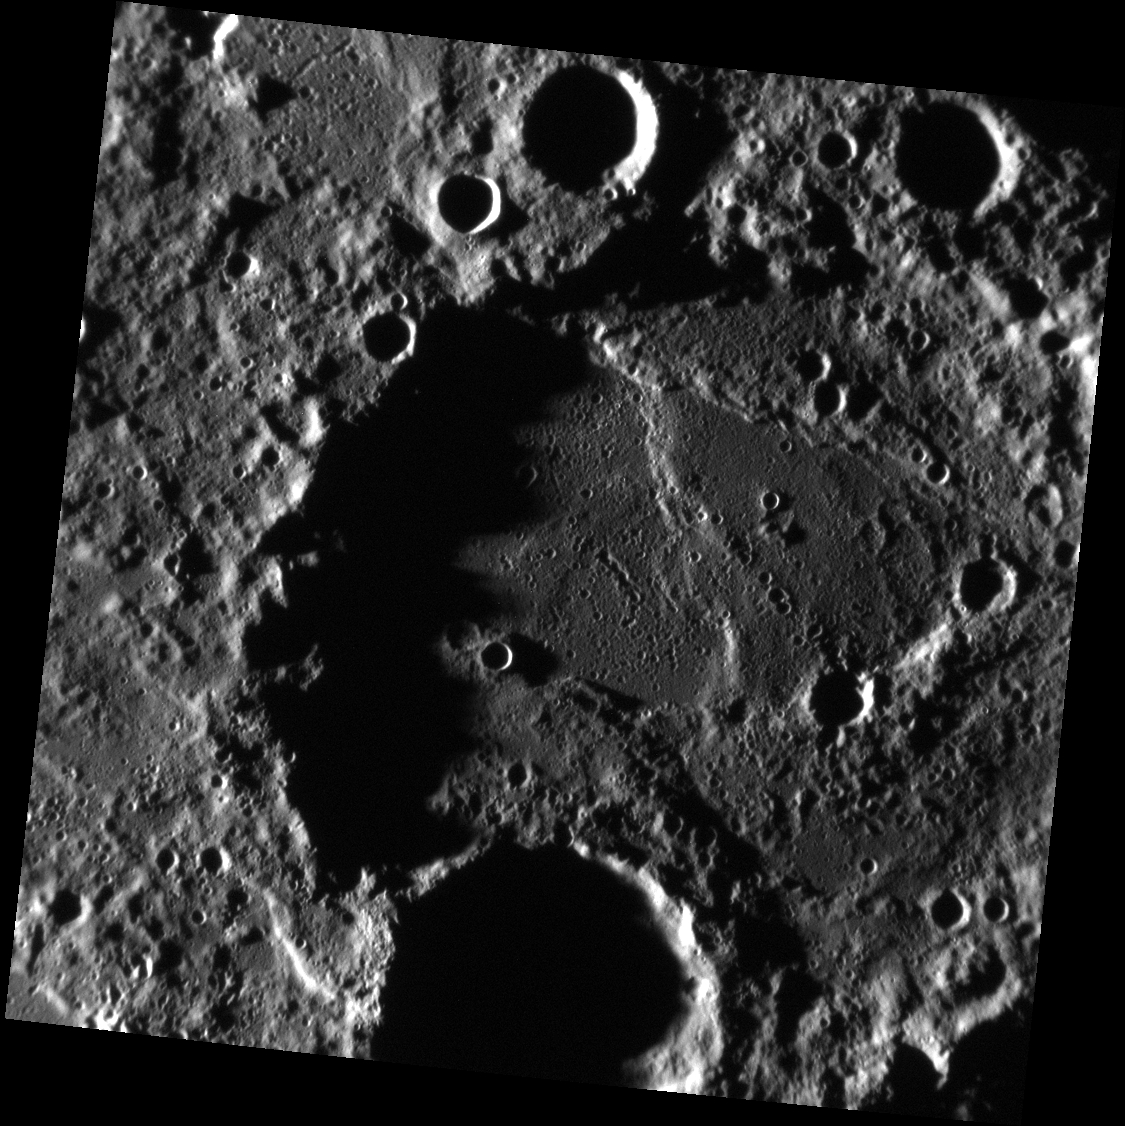

Wrinkles in the Cloth of Time

The floor of this unnamed crater is crossed by wrinkle ridges in at least two directions, suggesting that it has been tectonically modified several times in its history. By mapping the extent of these kind of scarps, scientists can determine how much contraction Mercury experienced as it cooled.

This image was acquired as part of MDIS’s high-incidence-angle base map. The high-incidence-angle base map complements the surface morphology base map of MESSENGER’s primary mission that was acquired under generally more moderate incidence angles. High incidence angles, achieved when the Sun is near the horizon, result in long shadows that accentuate the small-scale topography of geologic features. The high-incidence-angle base map was acquired with an average resolution of 200 meters/pixel.

Date acquired: July 20, 2012
Image Mission Elapsed Time (MET): 251261951
Image ID: 2234041
Instrument: Narrow Angle Camera (NAC) of the Mercury Dual Imaging System (MDIS)
Center Latitude: -58.46°
Center Longitude: 146.3° E
Resolution: 163 meters/pixel
Scale: The large unnamed crater is approximately 131 km (81 mi.) across.
Incidence Angle: 86.5°
Emission Angle: 0.9°
Phase Angle: 87.3°

The MESSENGER spacecraft is the first ever to orbit the planet Mercury, and the spacecraft’s seven scientific instruments and radio science investigation are unraveling the history and evolution of the Solar System’s innermost planet. MESSENGER acquired over 150,000 images and extensive other data sets. MESSENGER is capable of continuing orbital operations until early 2015.

For information regarding the use of images, see the MESSENGER image use policy.

Credit: NASA/Johns Hopkins University Applied Physics Laboratory/Carnegie Institution of Washington